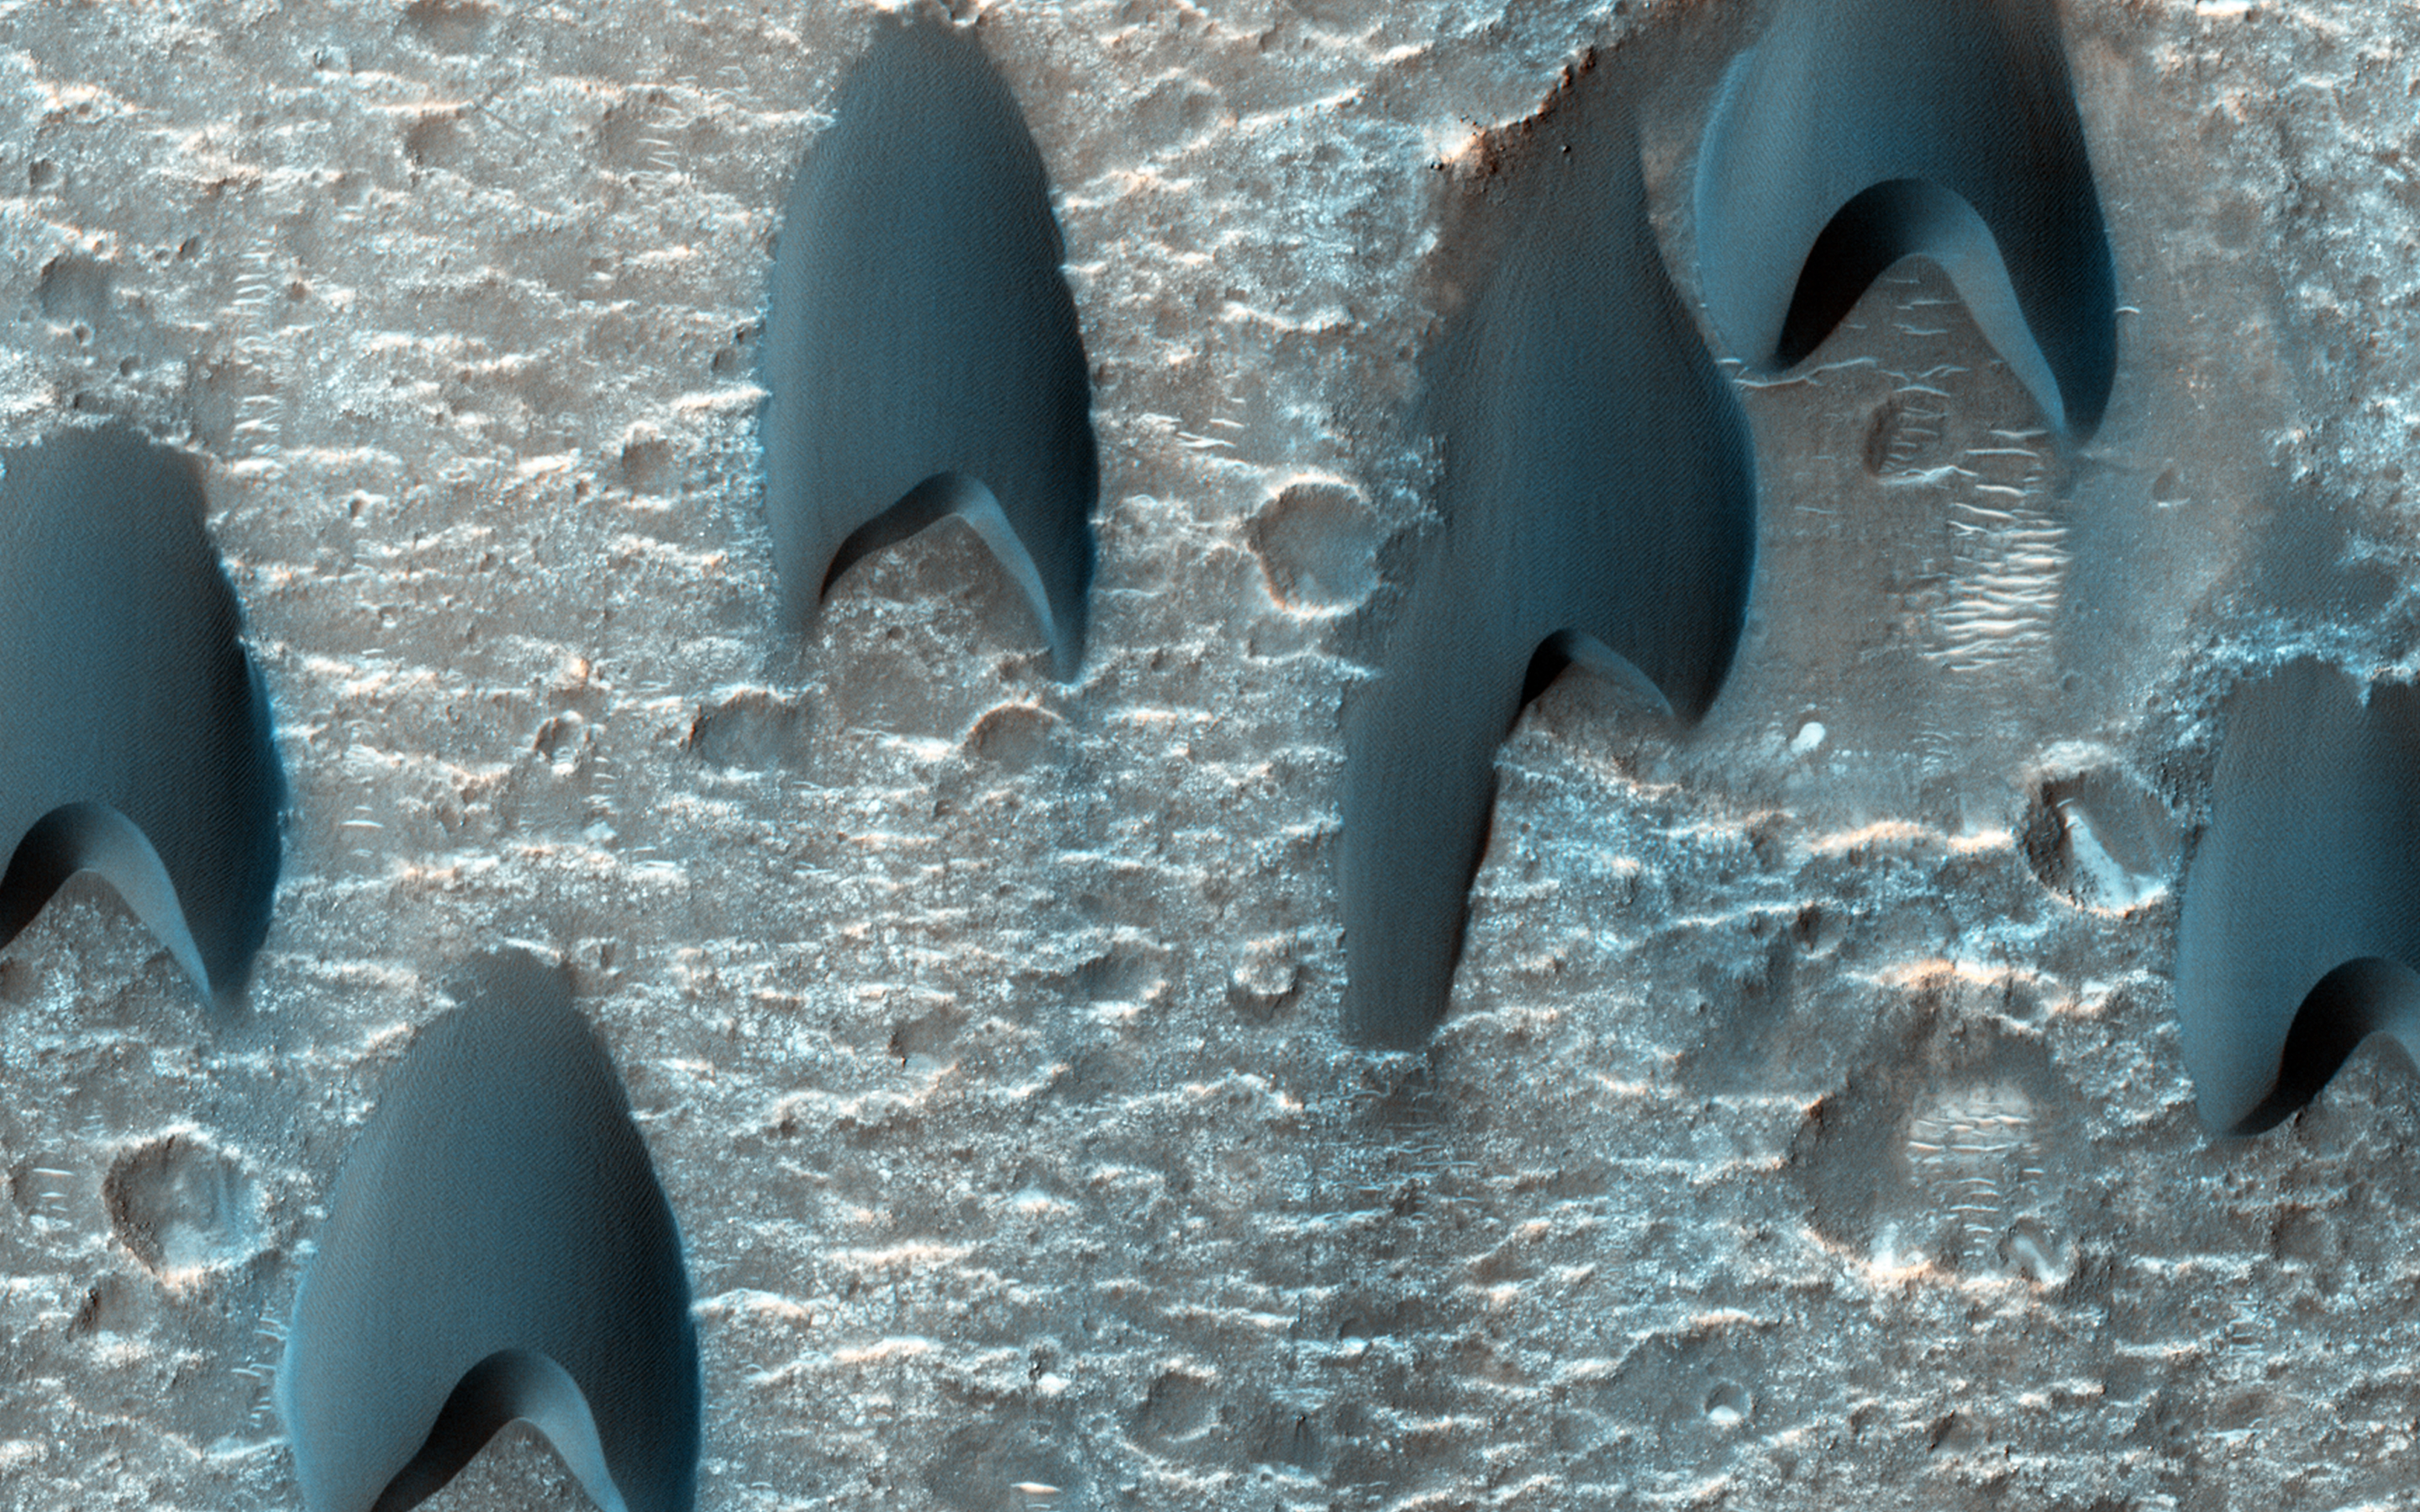

Dunes Flying in Formation

Migratory birds and military aircraft — like during World War II — often fly in a V-shaped formation. The “V” formation greatly boosts the efficiency and range of flying birds, because all except the first fly in the upward motion of air — called upwash — from the wingtip vortices of the bird ahead.

In this image of a dune field in a large crater near Mawrth Vallis, some of the dunes appear to be in formation. For dune fields, the spacing of individual dunes is a function of sand supply, wind speed, and topography.

HiRISE is one of six instruments on NASA’s Mars Reconnaissance Orbiter. The University of Arizona, Tucson, operates the orbiter’s HiRISE camera, which was built by Ball Aerospace & Technologies Corp., Boulder, Colo. NASA’s Jet Propulsion Laboratory, a division of the California Institute of Technology in Pasadena, manages the Mars Reconnaissance Orbiter Project for the NASA Science Mission Directorate, Washington.

Credit: NASA/JPL-Caltech/Univ. of Arizona